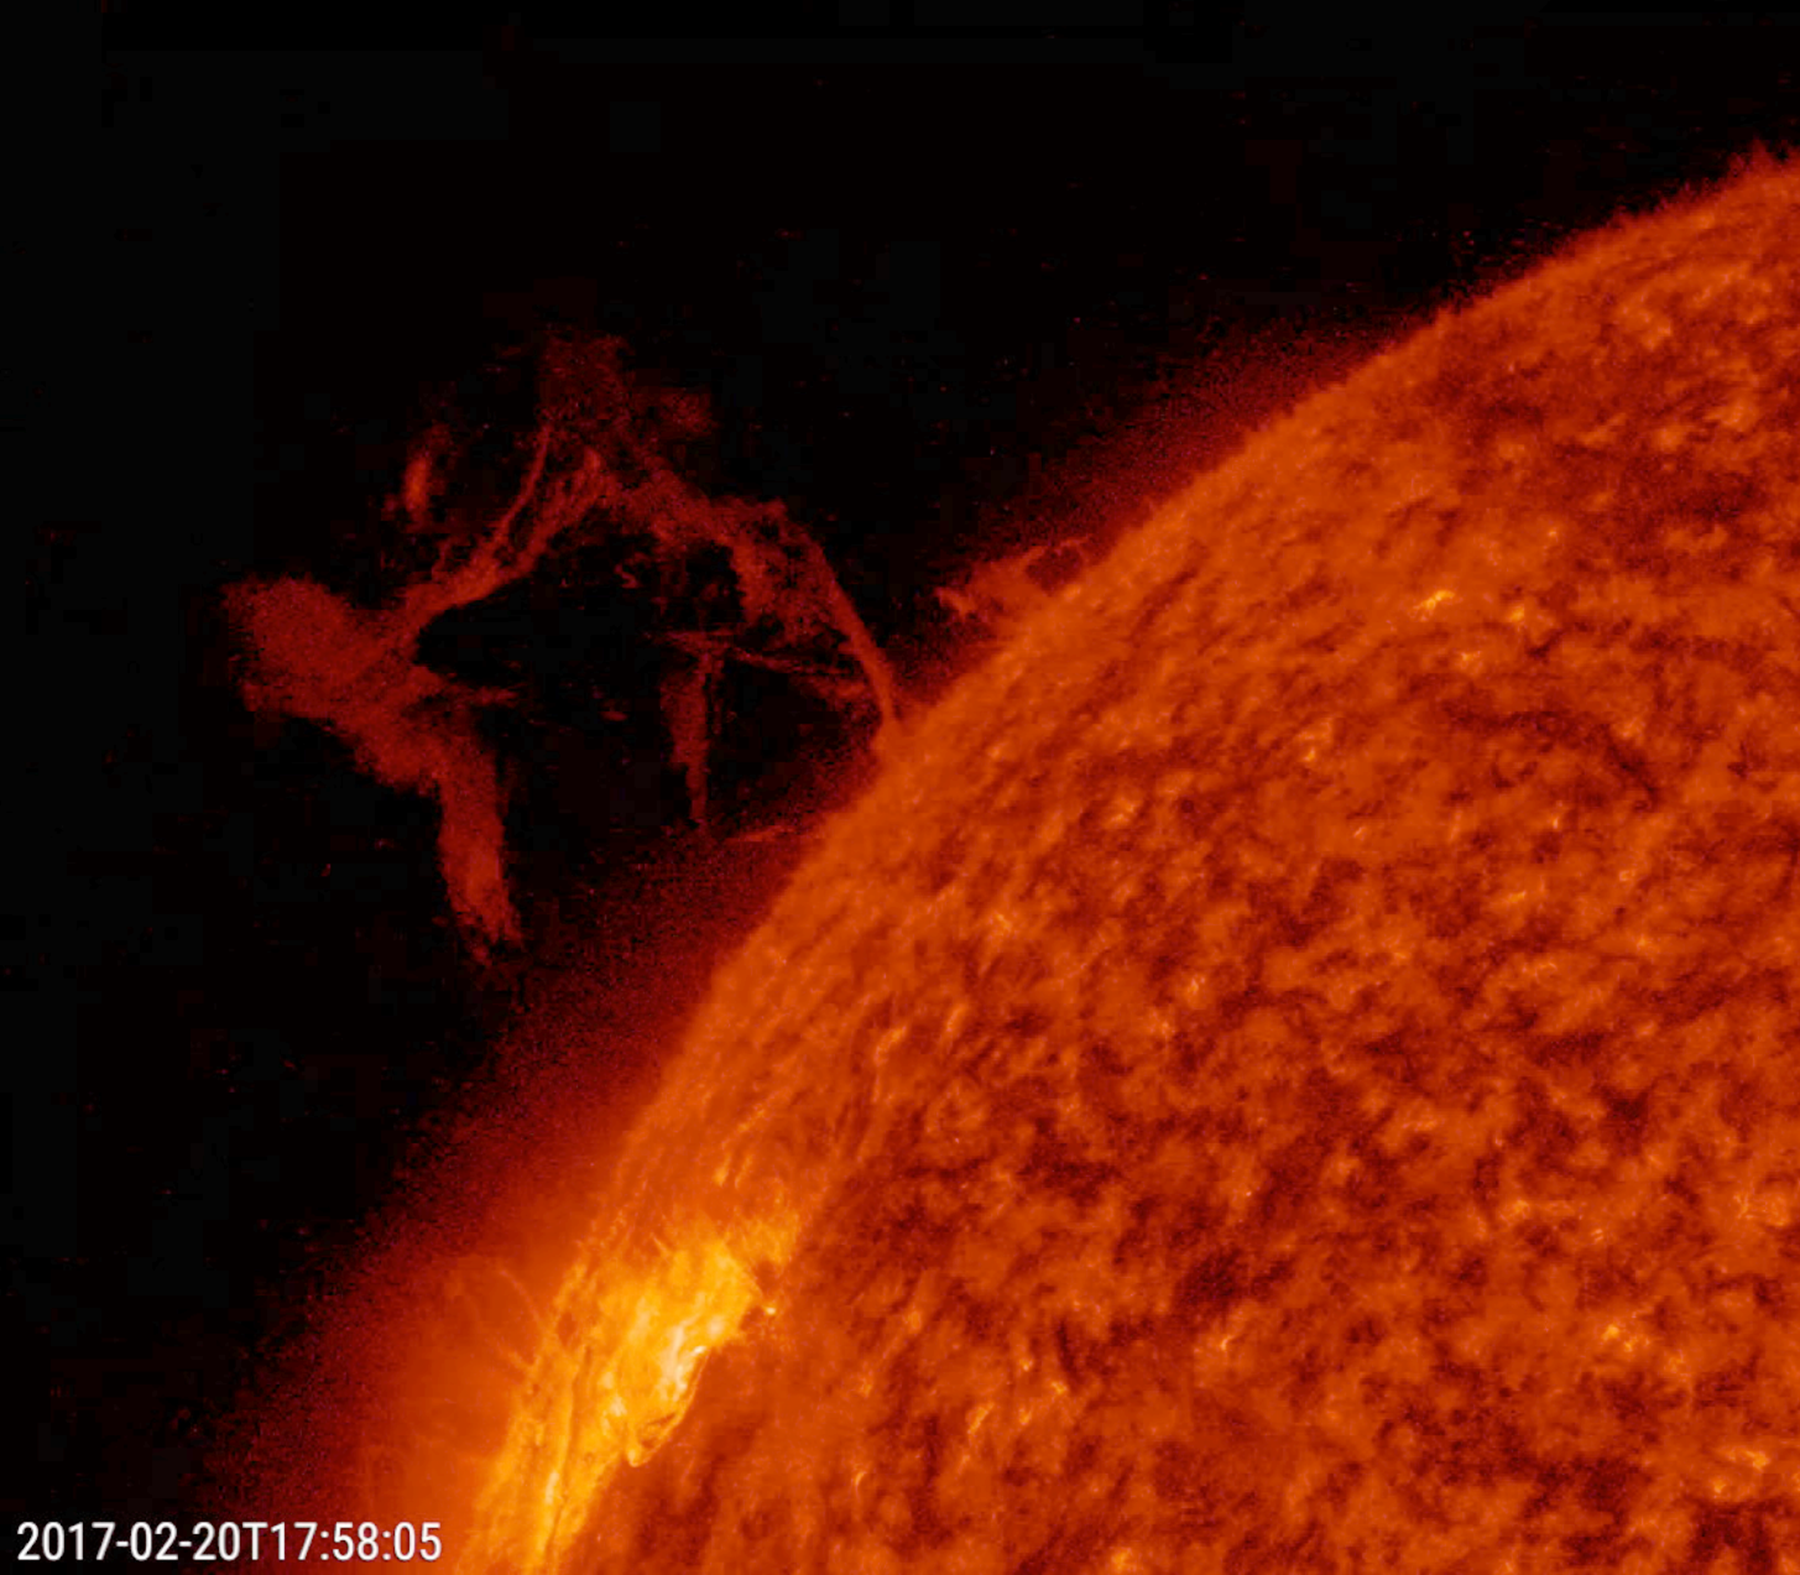

Delicate Ballet

A solar prominence gathered itself into a twisting cone, then rose up and broke apart in a delicate dance of plasma above the sun (Feb. 20, 2017). The event, observed in a wavelength of extreme ultraviolet light, lasted just about four hours. Prominences are unstable clouds of plasma suspended above the sun’s surface by magnetic forces. This kind of event is not uncommon. The brighter area near the bottom of the images is an active region.

Movies
PIA21552_Delicate_Ballet304_big.mp4
PIA21552_Delicate_Ballet304_sm.mp4

SDO is managed by NASA’s Goddard Space Flight Center, Greenbelt, Maryland, for NASA’s Science Mission Directorate, Washington. Its Atmosphere Imaging Assembly was built by the Lockheed Martin Solar Astrophysics Laboratory (LMSAL), Palo Alto, California.

Credit: NASA/GSFC/Solar Dynamics Observatory